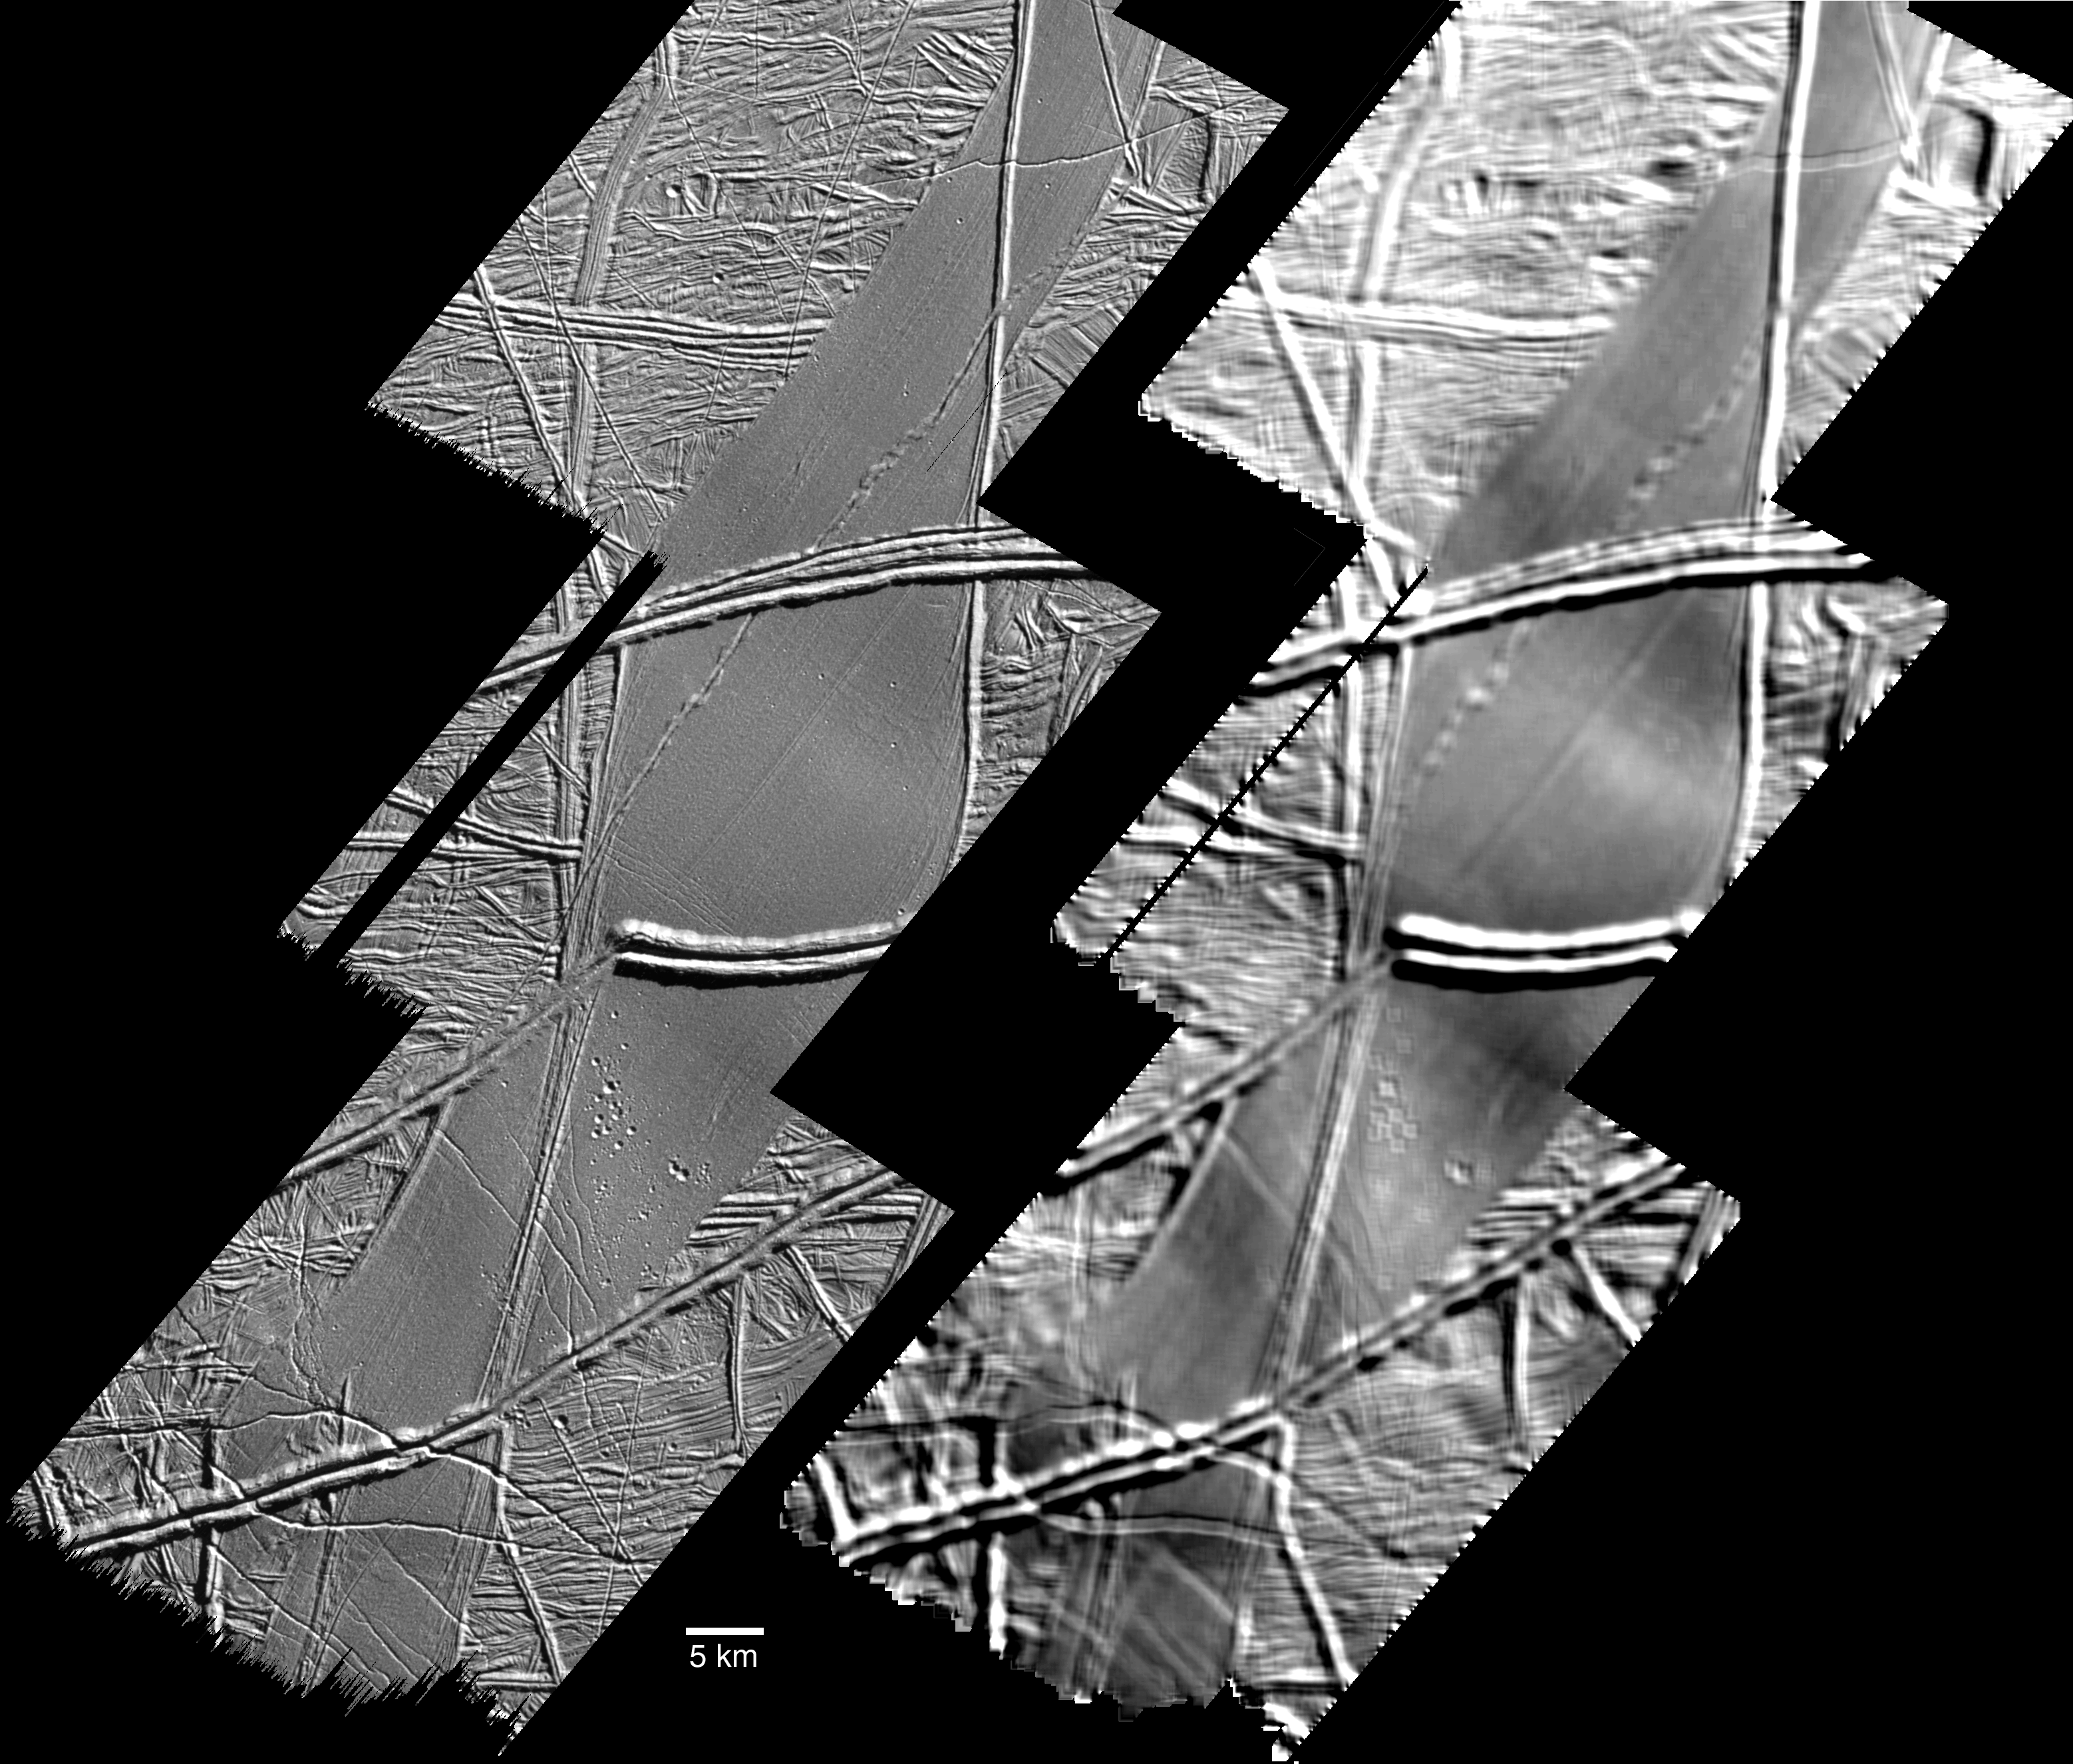

Folds on Europa

This image, acquired by NASA’s Galileo spacecraft on September 26, 1998, shows features on the surface of Jupiter’s moon Europa that a scientific report published today interprets as signs of compressive folding.

The imaged area is in the Astypalaea Linea region of Europa’s southern hemisphere, seen with low-angle sunshine coming from the upper right. North is toward the top.

Astypalaea Linea is the smooth, gray area that stretches from north to south across the image mosaic. It is thought to have formed by a combination of pulling apart and sliding of the icy surface. The telltale fold features are within the smoother portions of the surface between the more dominant ridges, which are attributed to upwelling of material through surface ice. In the smooth areas, the surface has gentle swells and dips, which show most clearly in the version on the right, processed to accentuate broader-scale shapes. For example, a dip about 15 kilometers (about 10 miles) wide cuts diagonally across the northern half of the largest smooth area, and a rise runs parallel to that in the southern half of the smooth area.

closeup detail
Louise M. Prockter, at Johns Hopkins University, and Robert T. Pappalardo, at Brown University, report in the journal Science today that those rises, or anticlines, and dips, or synclines, appear to be the result of compression causing the crust to fold.

Additional evidence comes from smaller features more visible in the version on the left, covering the same area. At the crest of the gentle rise in the largest smooth area are small fractures that could be caused by the stretching stress of bending the surface layer upwards. Similarly, at the bottom of the adjacent dip are small, wrinkle-like ridges that could be caused by stress from bending the surface layer downwards.

The Jet Propulsion Laboratory, Pasadena, Calif., manages the Galileo mission for NASA’s Office of Space Science, Washington, D.C. JPL is a division of the California Institute of Technology, Pasadena, Calif.

Credit: NASA/JPL/Johns Hopkins University Applied Physics Laboratory/Brown University